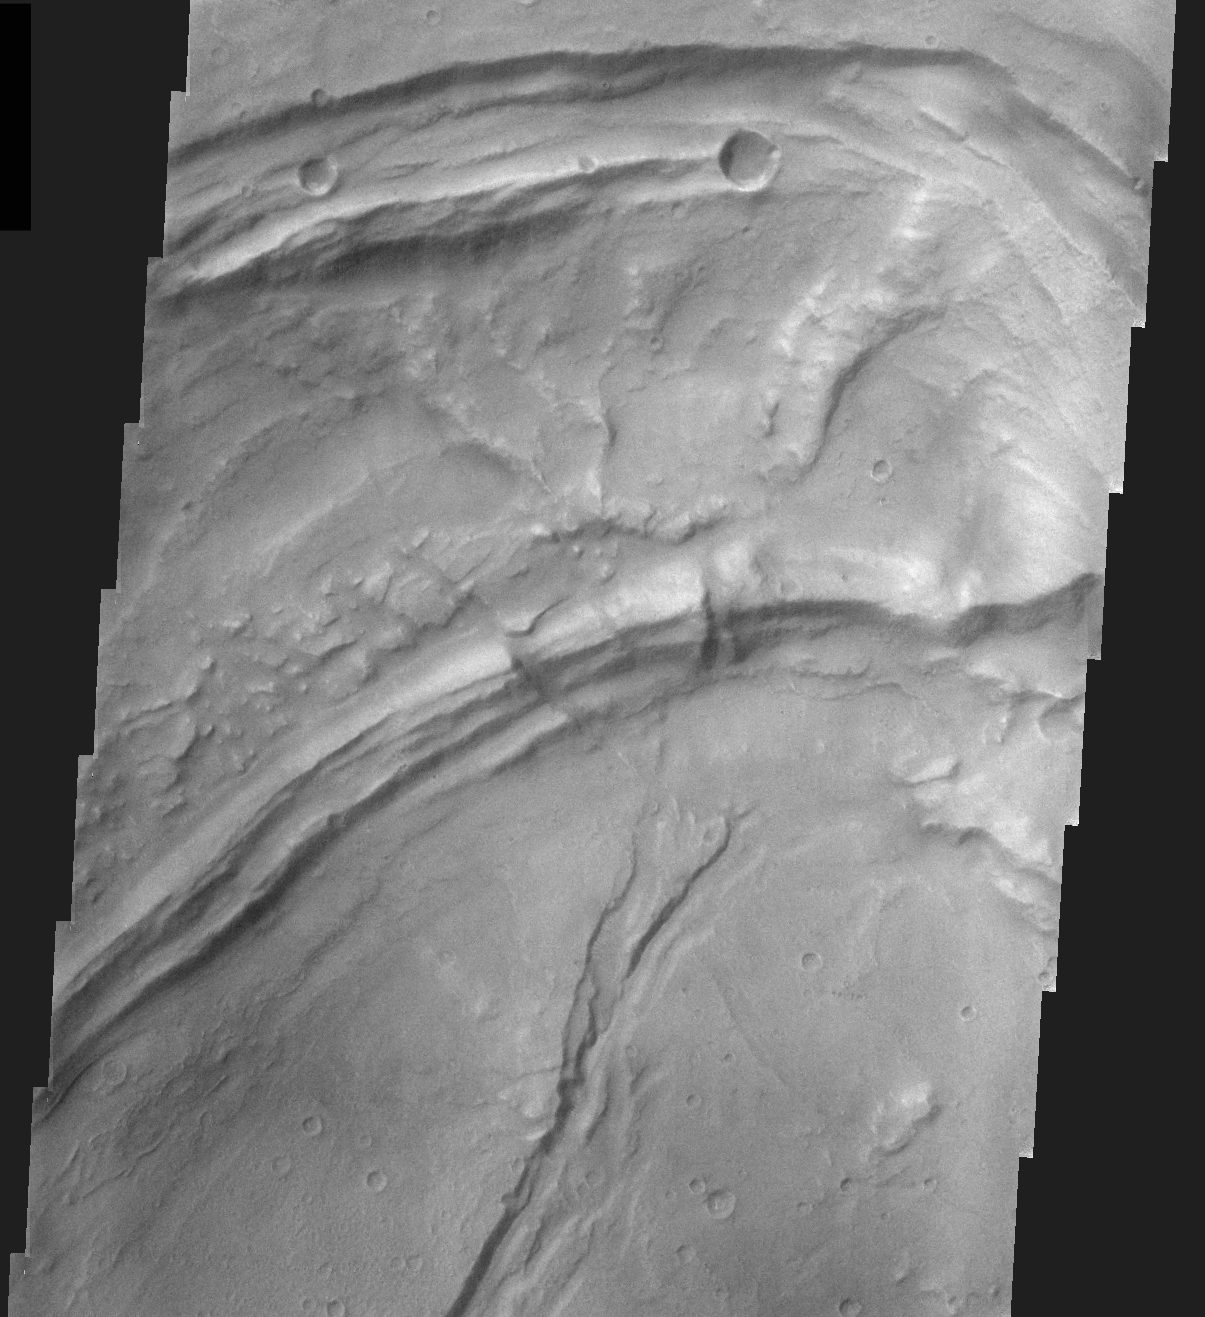

THEMIS Images as Art #23

Released 3 March 2004

Humanity is a very visual species. We rely on our eyes to tell us what is going on in the world around us. Put any image in front of a person and that person will examine the picture looking for anything familiar. Even if the examiner has no idea what he/she is looking at in a picture, he/she will still be able to make a statement about the picture, usually preceded by the words “it looks like…” The image above is part of the surface of Mars, but is presented for its artistic value rather than its scientific value. When first viewed, this image solicited a statement that “it looks like…” something seen in everyday life.

Perhaps a toucan’s beak?

Note: this THEMIS visual image has not been radiometrically nor geometrically calibrated for this preliminary release. An empirical correction has been performed to remove instrumental effects. A linear shift has been applied in the cross-track and down-track direction to approximate spacecraft and planetary motion. Fully calibrated and geometrically projected images will be released through the Planetary Data System in accordance with Project policies at a later time.

NASA’s Jet Propulsion Laboratory manages the 2001 Mars Odyssey mission for NASA’s Office of Space Science, Washington, D.C. The Thermal Emission Imaging System (THEMIS) was developed by Arizona State University, Tempe, in collaboration with Raytheon Santa Barbara Remote Sensing. The THEMIS investigation is led by Dr. Philip Christensen at Arizona State University. Lockheed Martin Astronautics, Denver, is the prime contractor for the Odyssey project, and developed and built the orbiter. Mission operations are conducted jointly from Lockheed Martin and from JPL, a division of the California Institute of Technology in Pasadena.

Credit: NASA/JPL/Arizona State University